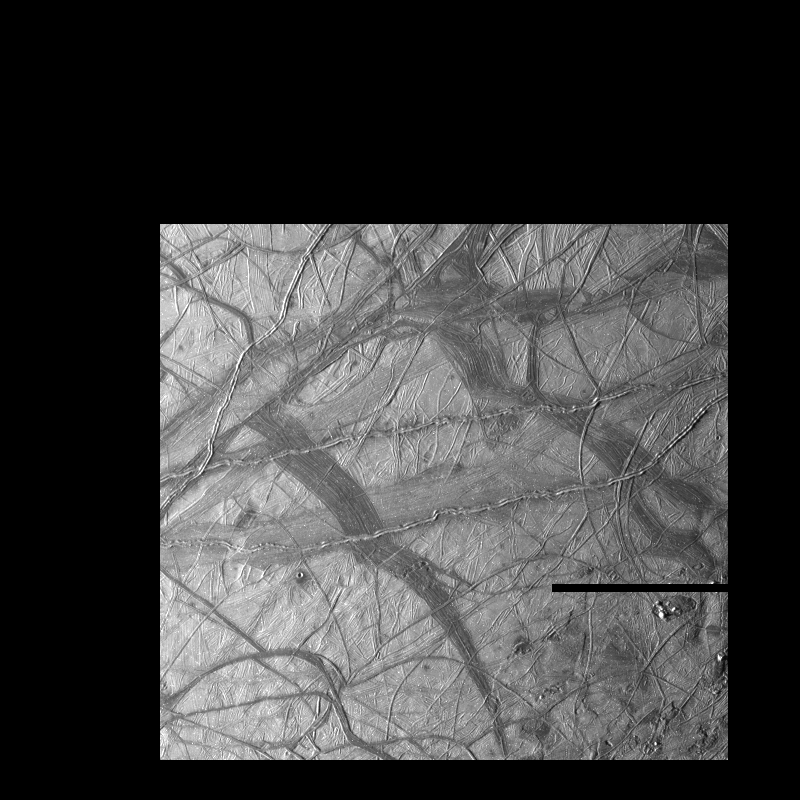

Ridges on Europa

This view of Jupiter’s moon Europa shows a portion of the surface that has been highly disrupted by fractures and ridges. This picture covers an area about 238 kilometers (150 miles) wide by 225 kilometers (140 miles), or about the distance between Los Angeles and San Diego. Symmetric ridges in the dark bands suggest that the surface crust was separated and filled with darker material, somewhat analogous to spreading centers in the ocean basins of Earth. Although some impact craters are visible, their general absence indicates a youthful surface. The youngest ridges, such as the two features that cross the center of the picture, have central fractures, aligned knobs, and irregular dark patches. These and other features could indicate cryovolcanism, or processes related to eruption of ice and gases.

This picture, centered at 16 degrees south latitude, 196 degrees west longitude, was taken at a distance of 40,973 kilometers (25,290 mi) on November 6, 1996 by the Galileo spacecraft solid state imaging television camera onboard the Galileo spacecraft during its third orbit around Jupiter.

The Galileo mission is managed by the Jet Propulsion Laboratory for NASA’s Office of Space Science, Washington, D.C.

Credit: NASA/JPL